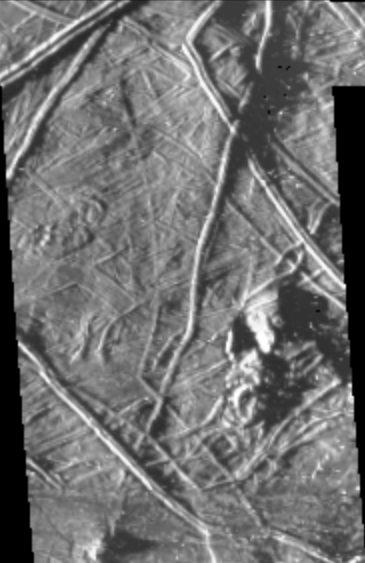

Topography on Europa….the Shadow Knows

This image of Europa was taken by the Galileo spacecraft under “low-sun” illumination–the equivalent of taking a picture from a high altitude at sunrise or sunset. Note that in this image the topography of the terrain is emphasized. Planetary geologists use information from images acquired under a variety of lighting conditions to identify different types of structures and interpret how they formed. For example, the length of the shadow cast by a feature (e.g. a ridge or knob) is indicative of that feature’s height. In this recent image, ridges and irregularly shaped knobs ranging in size from 5 kilometers across down to the limit of resolution (0.44 kilometers/pixel) can be seen. Measurements from shadow lengths indicate that features in this image range from tens of meters up to approximately one hundred meters in height.

The Galileo spacecraft acquired this image of Europa’s surface during its third orbit around Jupiter. The image covers an area approximately 40 kilometers (25 miles) by 75 kilometers (45 miles), centered near 10S, 190W.

The Jet Propulsion Laboratory, Pasadena, CA manages the mission for NASA’s Office of Space Science, Washington, DC.

Credit: NASA/JPL